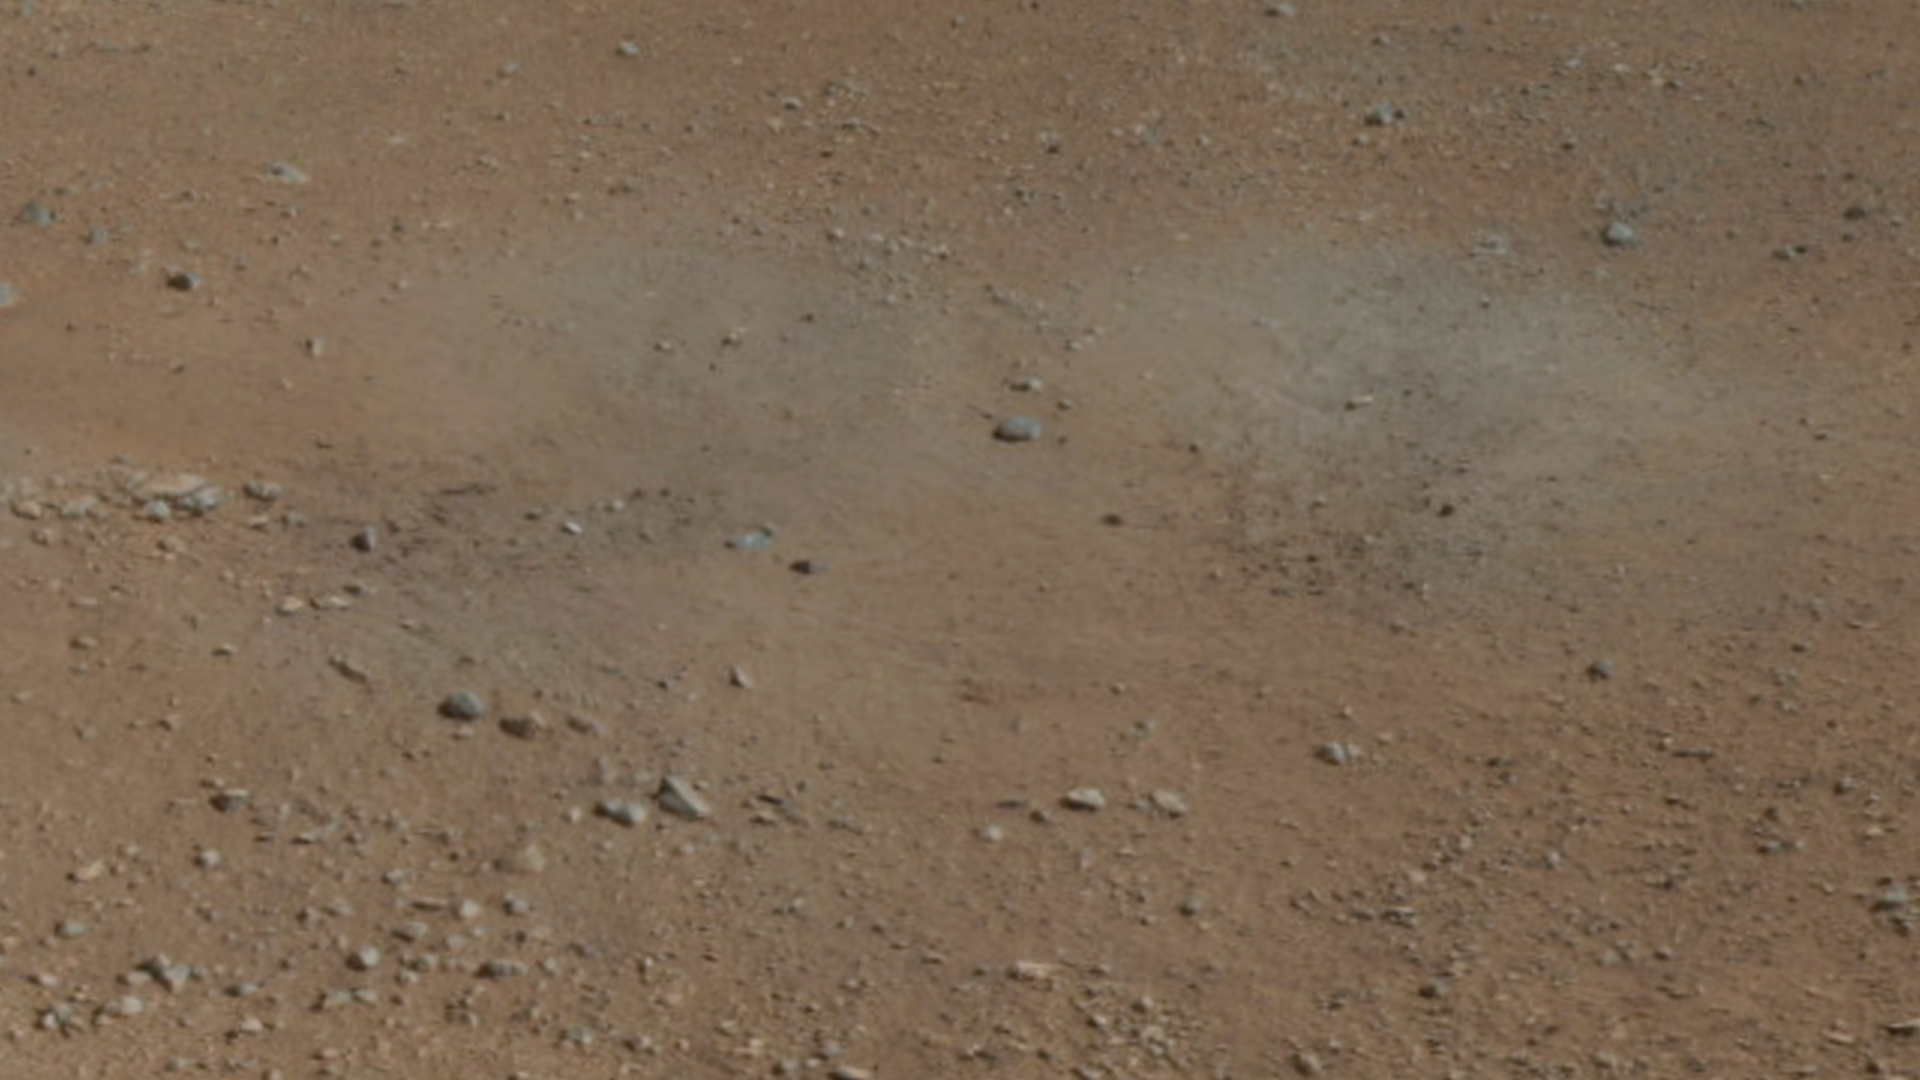

A Set of Blast Marks in Color, Right Side

This cut-out from a color panorama image taken by NASA’s Curiosity rover shows the effects of the descent stage’s rocket engines blasting the ground. It comes from the right side of the thumbnail panorama obtained by Curiosity’s Mast Camera. (See PIA16029.)

JPL manages the Mars Science Laboratory/Curiosity for NASA’s Science Mission Directorate in Washington. The rover was designed, developed and assembled at JPL, a division of the California Institute of Technology in Pasadena.

Credit: NASA/JPL-Caltech/MSSS